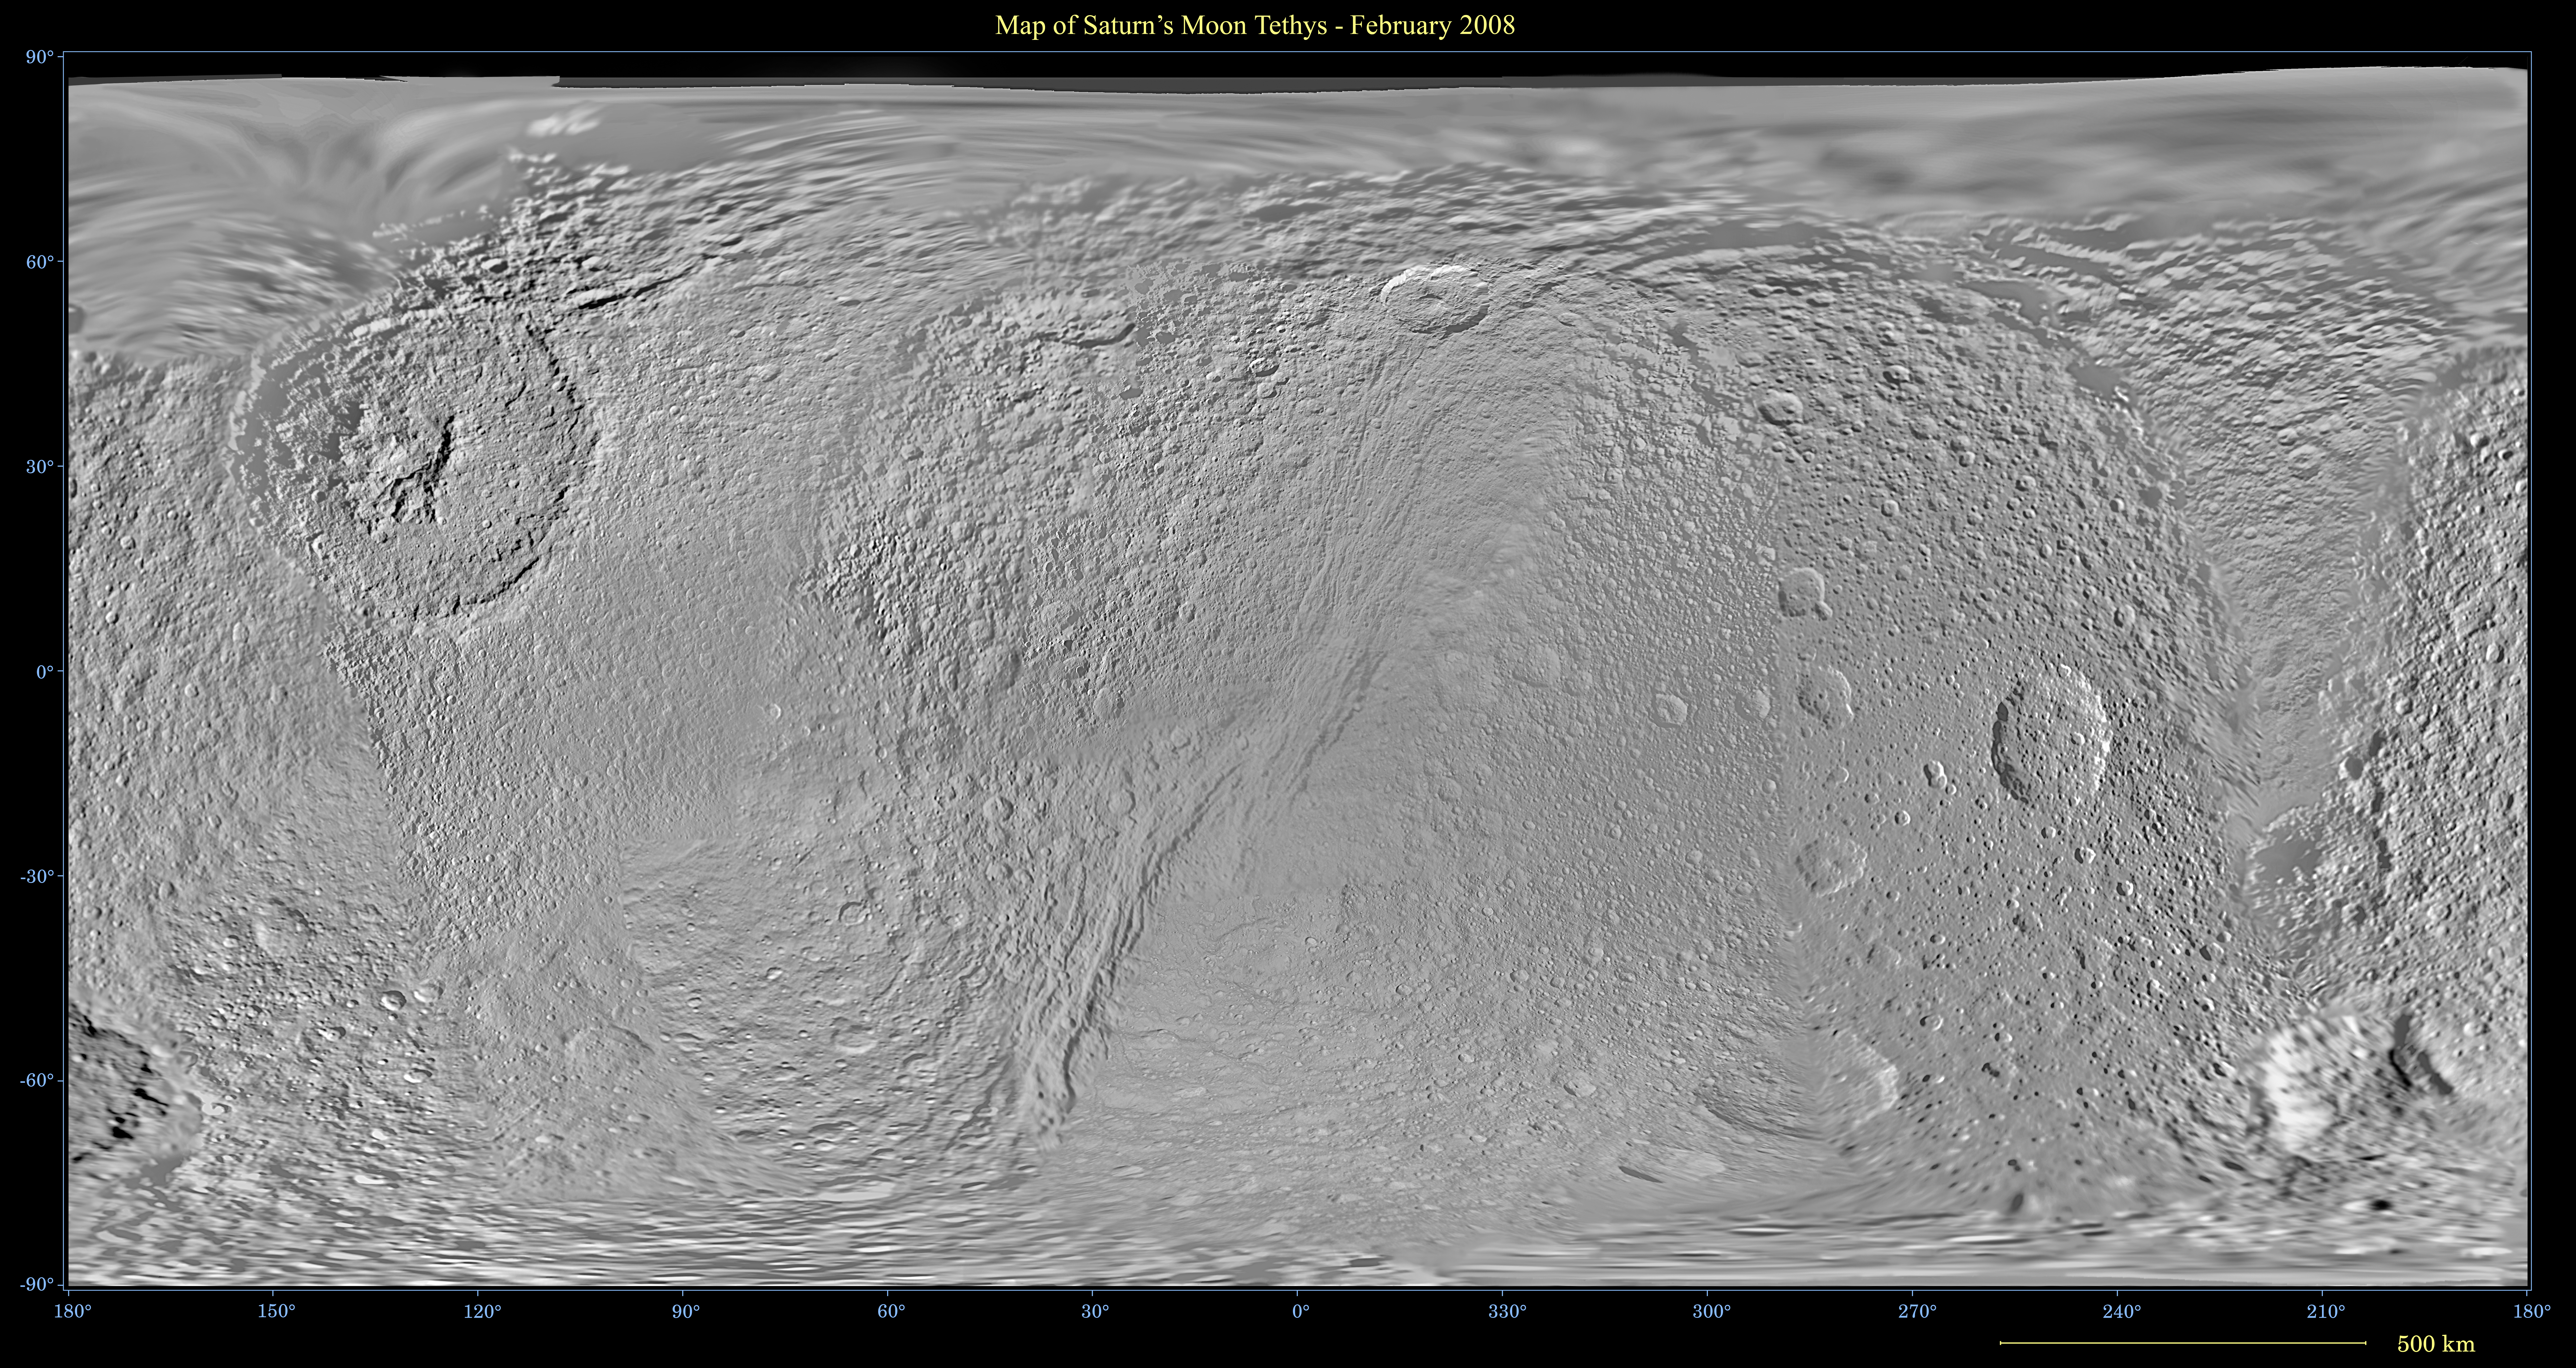

Map of Tethys – February 2008

This global map of Saturn’s moon Tethys was created using images taken during Cassini spacecraft flybys, with Voyager images filling in the gaps in Cassini’s coverage.

The map is an equidistant projection and has a scale of 292.5 meters (959.6 feet) per pixel. The mean radius of Tethys used for projection of this map is 536.3 kilometers (333.2 miles). The resolution of the map is 32 pixels per degree. This updated map has been shifted east by 1.5 degrees of longitude, compared to the previously released Cassini product (see PIA08345), in order to conform to the International Astronomical Union longitude system convention for Tethys.

The Cassini-Huygens mission is a cooperative project of NASA, the European Space Agency and the Italian Space Agency. The Jet Propulsion Laboratory, a division of the California Institute of Technology in Pasadena, manages the mission for NASA’s Science Mission Directorate, Washington, D.C. The Cassini orbiter and its two onboard cameras were designed, developed and assembled at JPL. The imaging operations center is based at the Space Science Institute in Boulder, Colo.

Credit: NASA/JPL/Space Science Institute